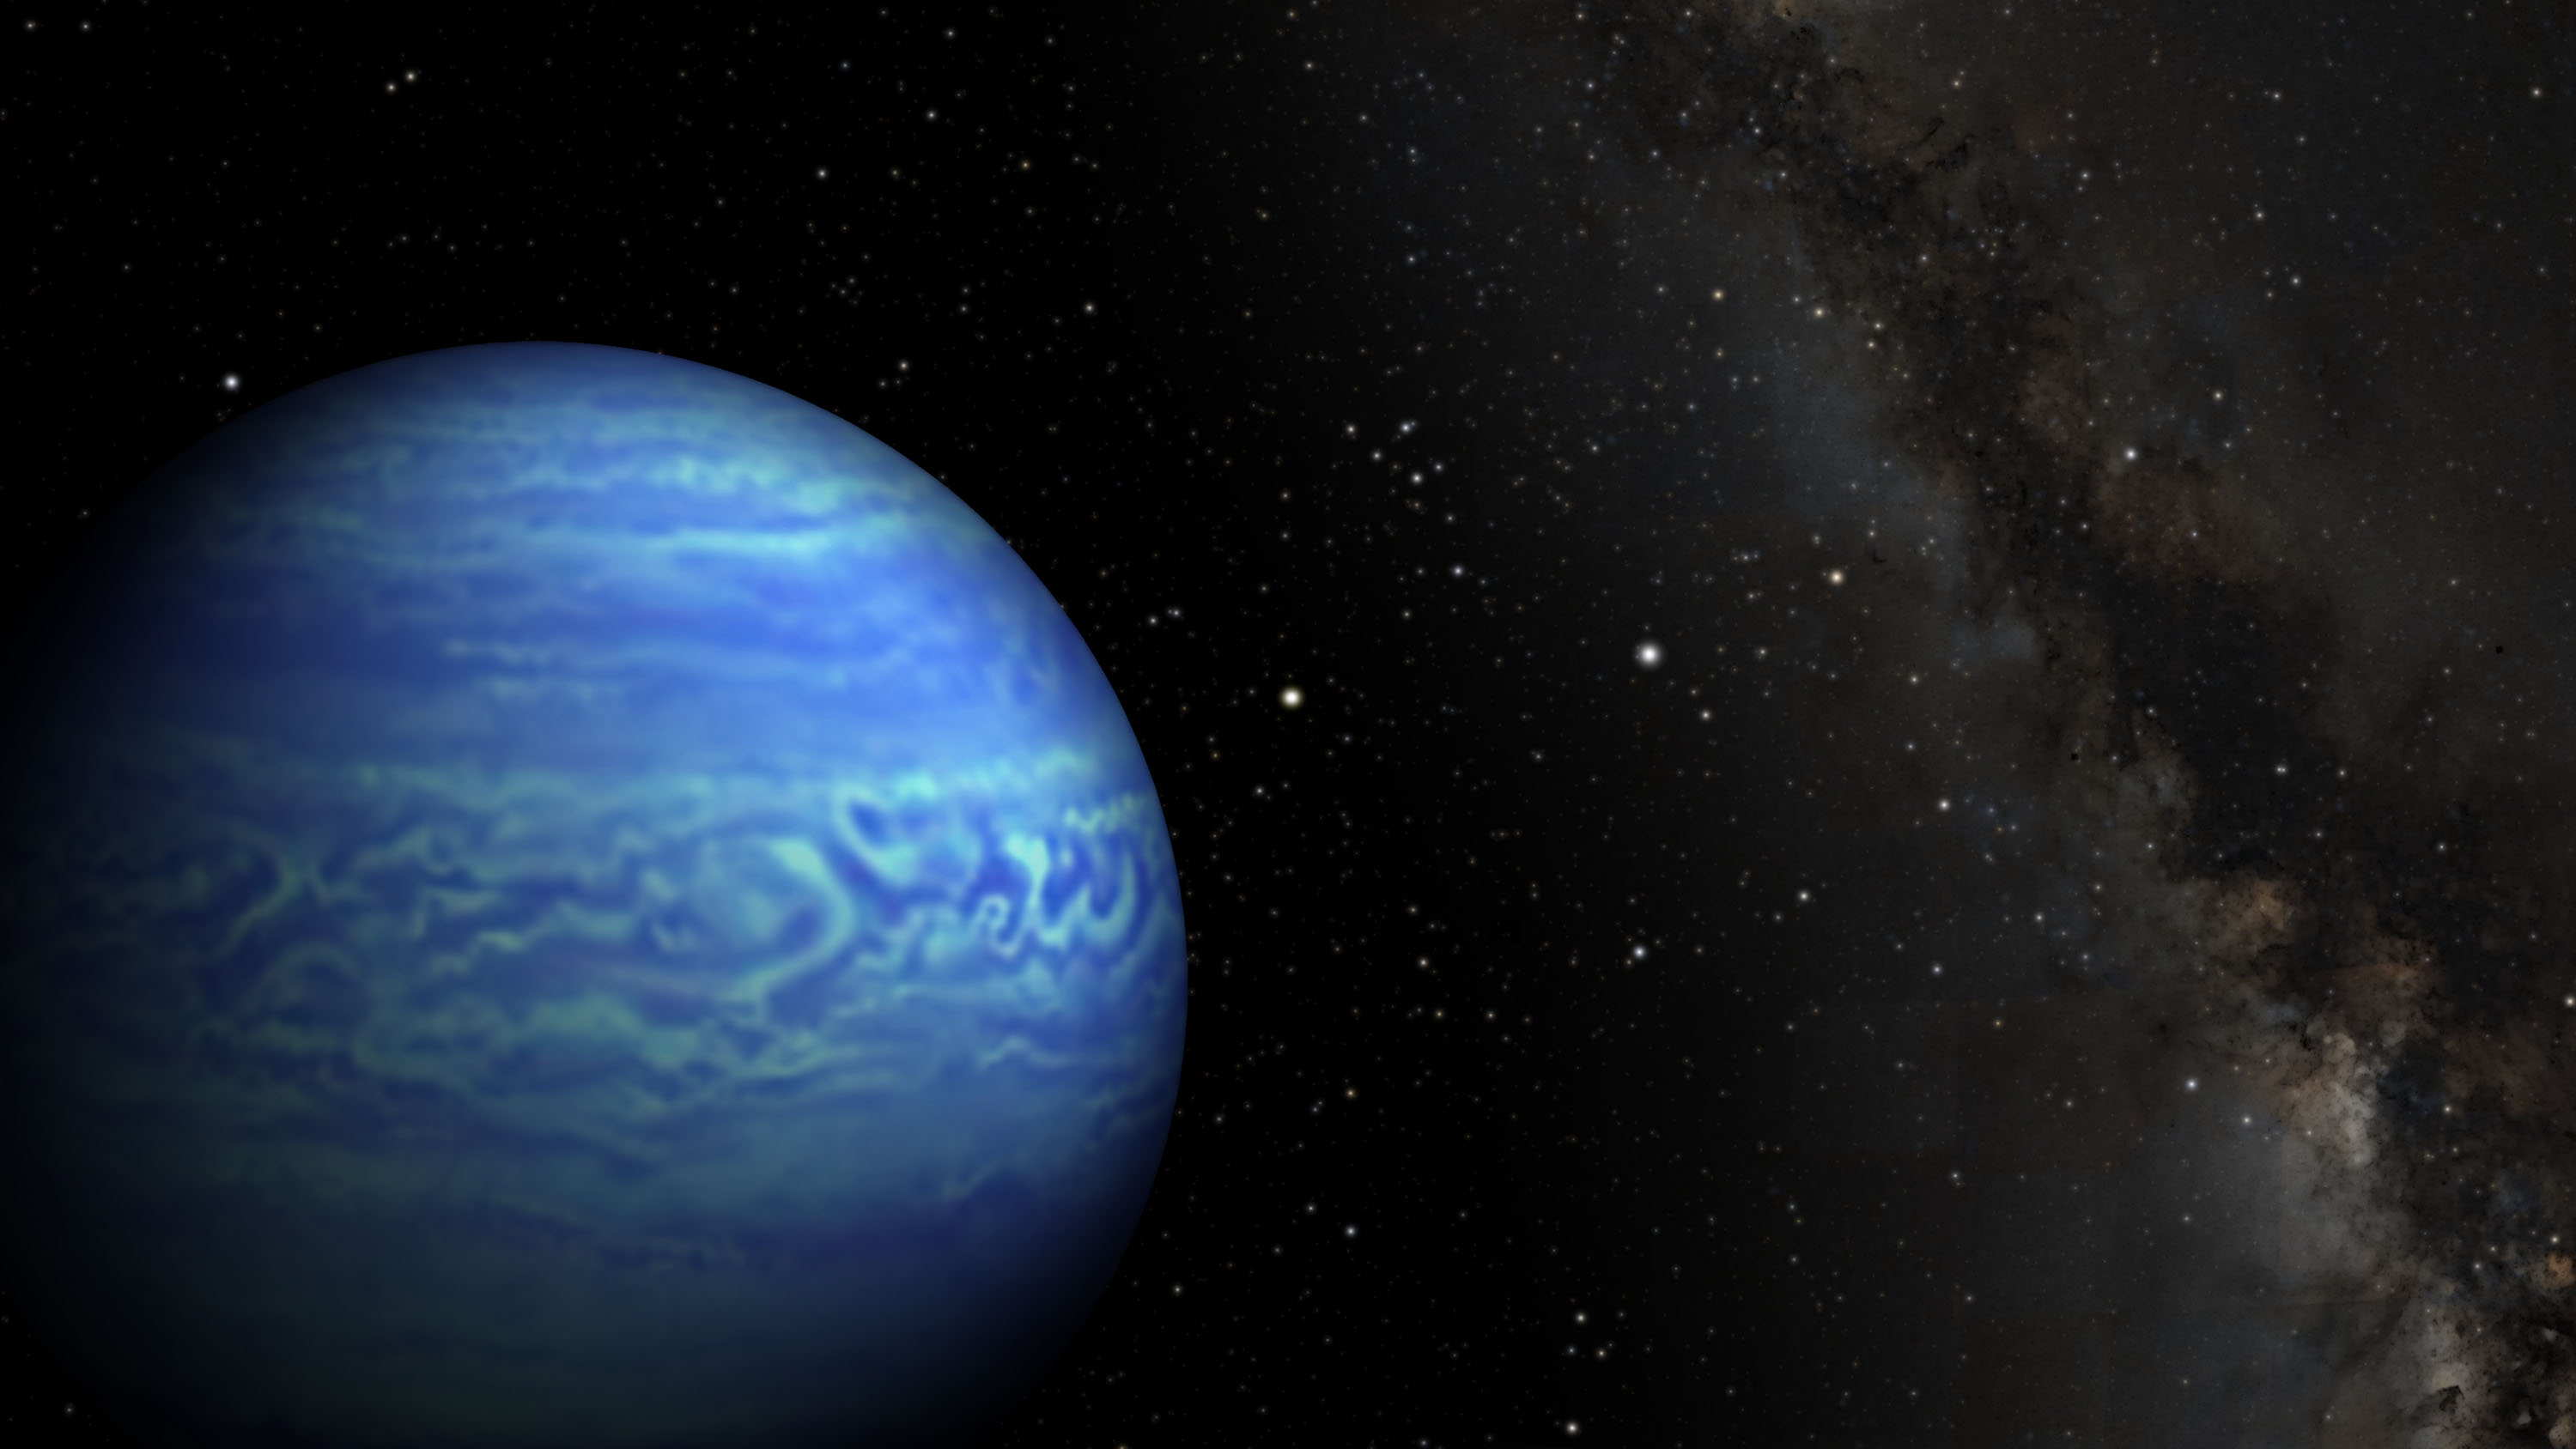

Cold and Close Celestial Orb (Artist’s Concept)

This artist’s conception shows the object named WISE J085510.83-071442.5, the coldest known brown dwarf. Brown dwarfs are dim star-like bodies that lack the mass to burn nuclear fuel as stars do.

WISE J085510.83-071442.5 is as cold as the North Pole (or between minus 54 and 9 degrees Fahrenheit, which is minus 48 to minus 13 degrees Celsius). The color of the brown dwarf in this image is arbitrary; it would have different colors when viewed in different wavelength ranges.

This celestial orb is also the fourth closest to our sun, at 7.2 light-years from Earth. In this illustration, the sun is the bright star directly to the right of the brown dwarf. Our sun’s closest neighboring system (not pictured) is Alpha Centauri, at 4 light-years from Earth.

Credit: NASA/JPL-Caltech/Penn State University